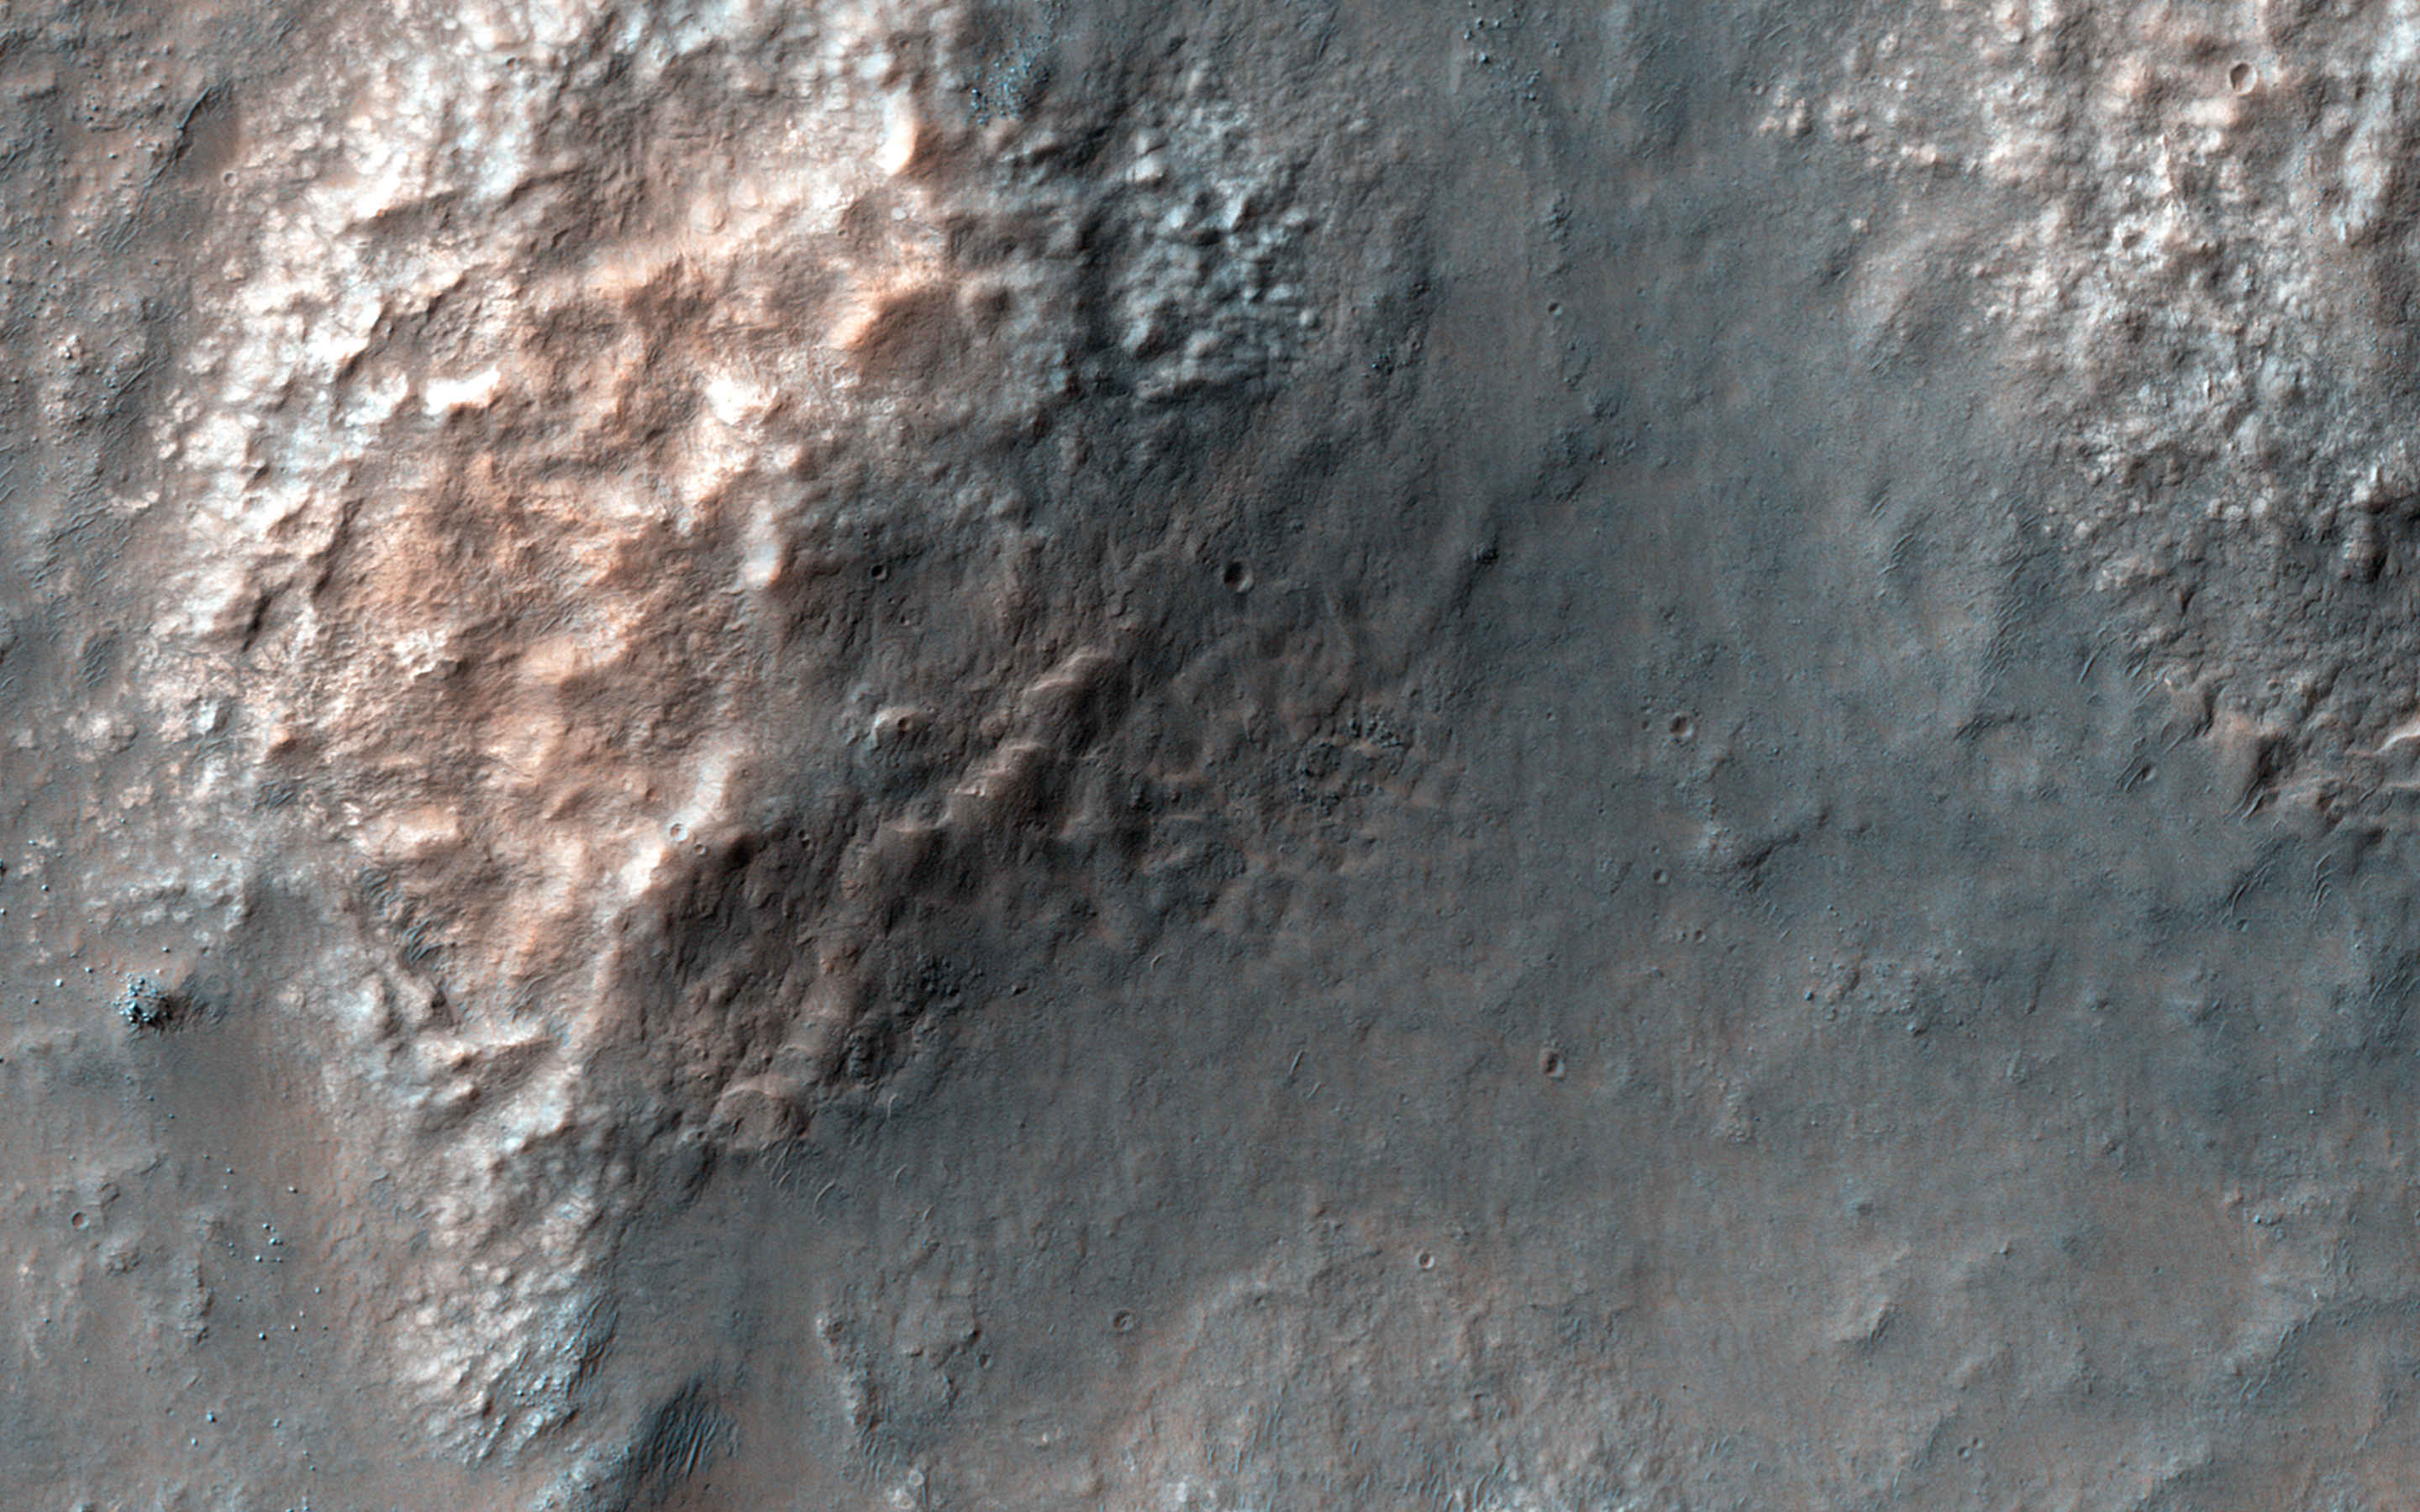

Chaos in Eridania Basin

Eridania is the name of topographically enclosed basin located in the Southern highlands of Mars that has been suggested to be the site of a large ancient lake or inland sea.

A chaotic jumble of relatively bright blocks sits on the lowest floor regions of the basin, sampled in this image. These blocks contain a variety of hydrated minerals that could have formed in the water, perhaps preserving information about an ancient habitable environment.

This lake or sea partially drained to form the Ma’adim Vallis, a large channel that itself drained into Gusev Crater to the north. The Spirit rover landed in Gusev Crater in 2004 to study the expected lake deposits, but found that the floor of the crater had been covered by lava that was younger than the fluvial activity.

Eridania is a better place to find lake sediments, but is too rough and dangerous for the landing systems sent to Mars in the past.

HiRISE is one of six instruments on NASA’s Mars Reconnaissance Orbiter. The University of Arizona, Tucson, operates HiRISE, which was built by Ball Aerospace & Technologies Corp., Boulder, Colorado. NASA’s Jet Propulsion Laboratory, a division of the California Institute of Technology in Pasadena, manages the Mars Reconnaissance Orbiter Project for NASA’s Science Mission Directorate, Washington.

Credit: NASA/JPL-Caltech/Univ. of Arizona